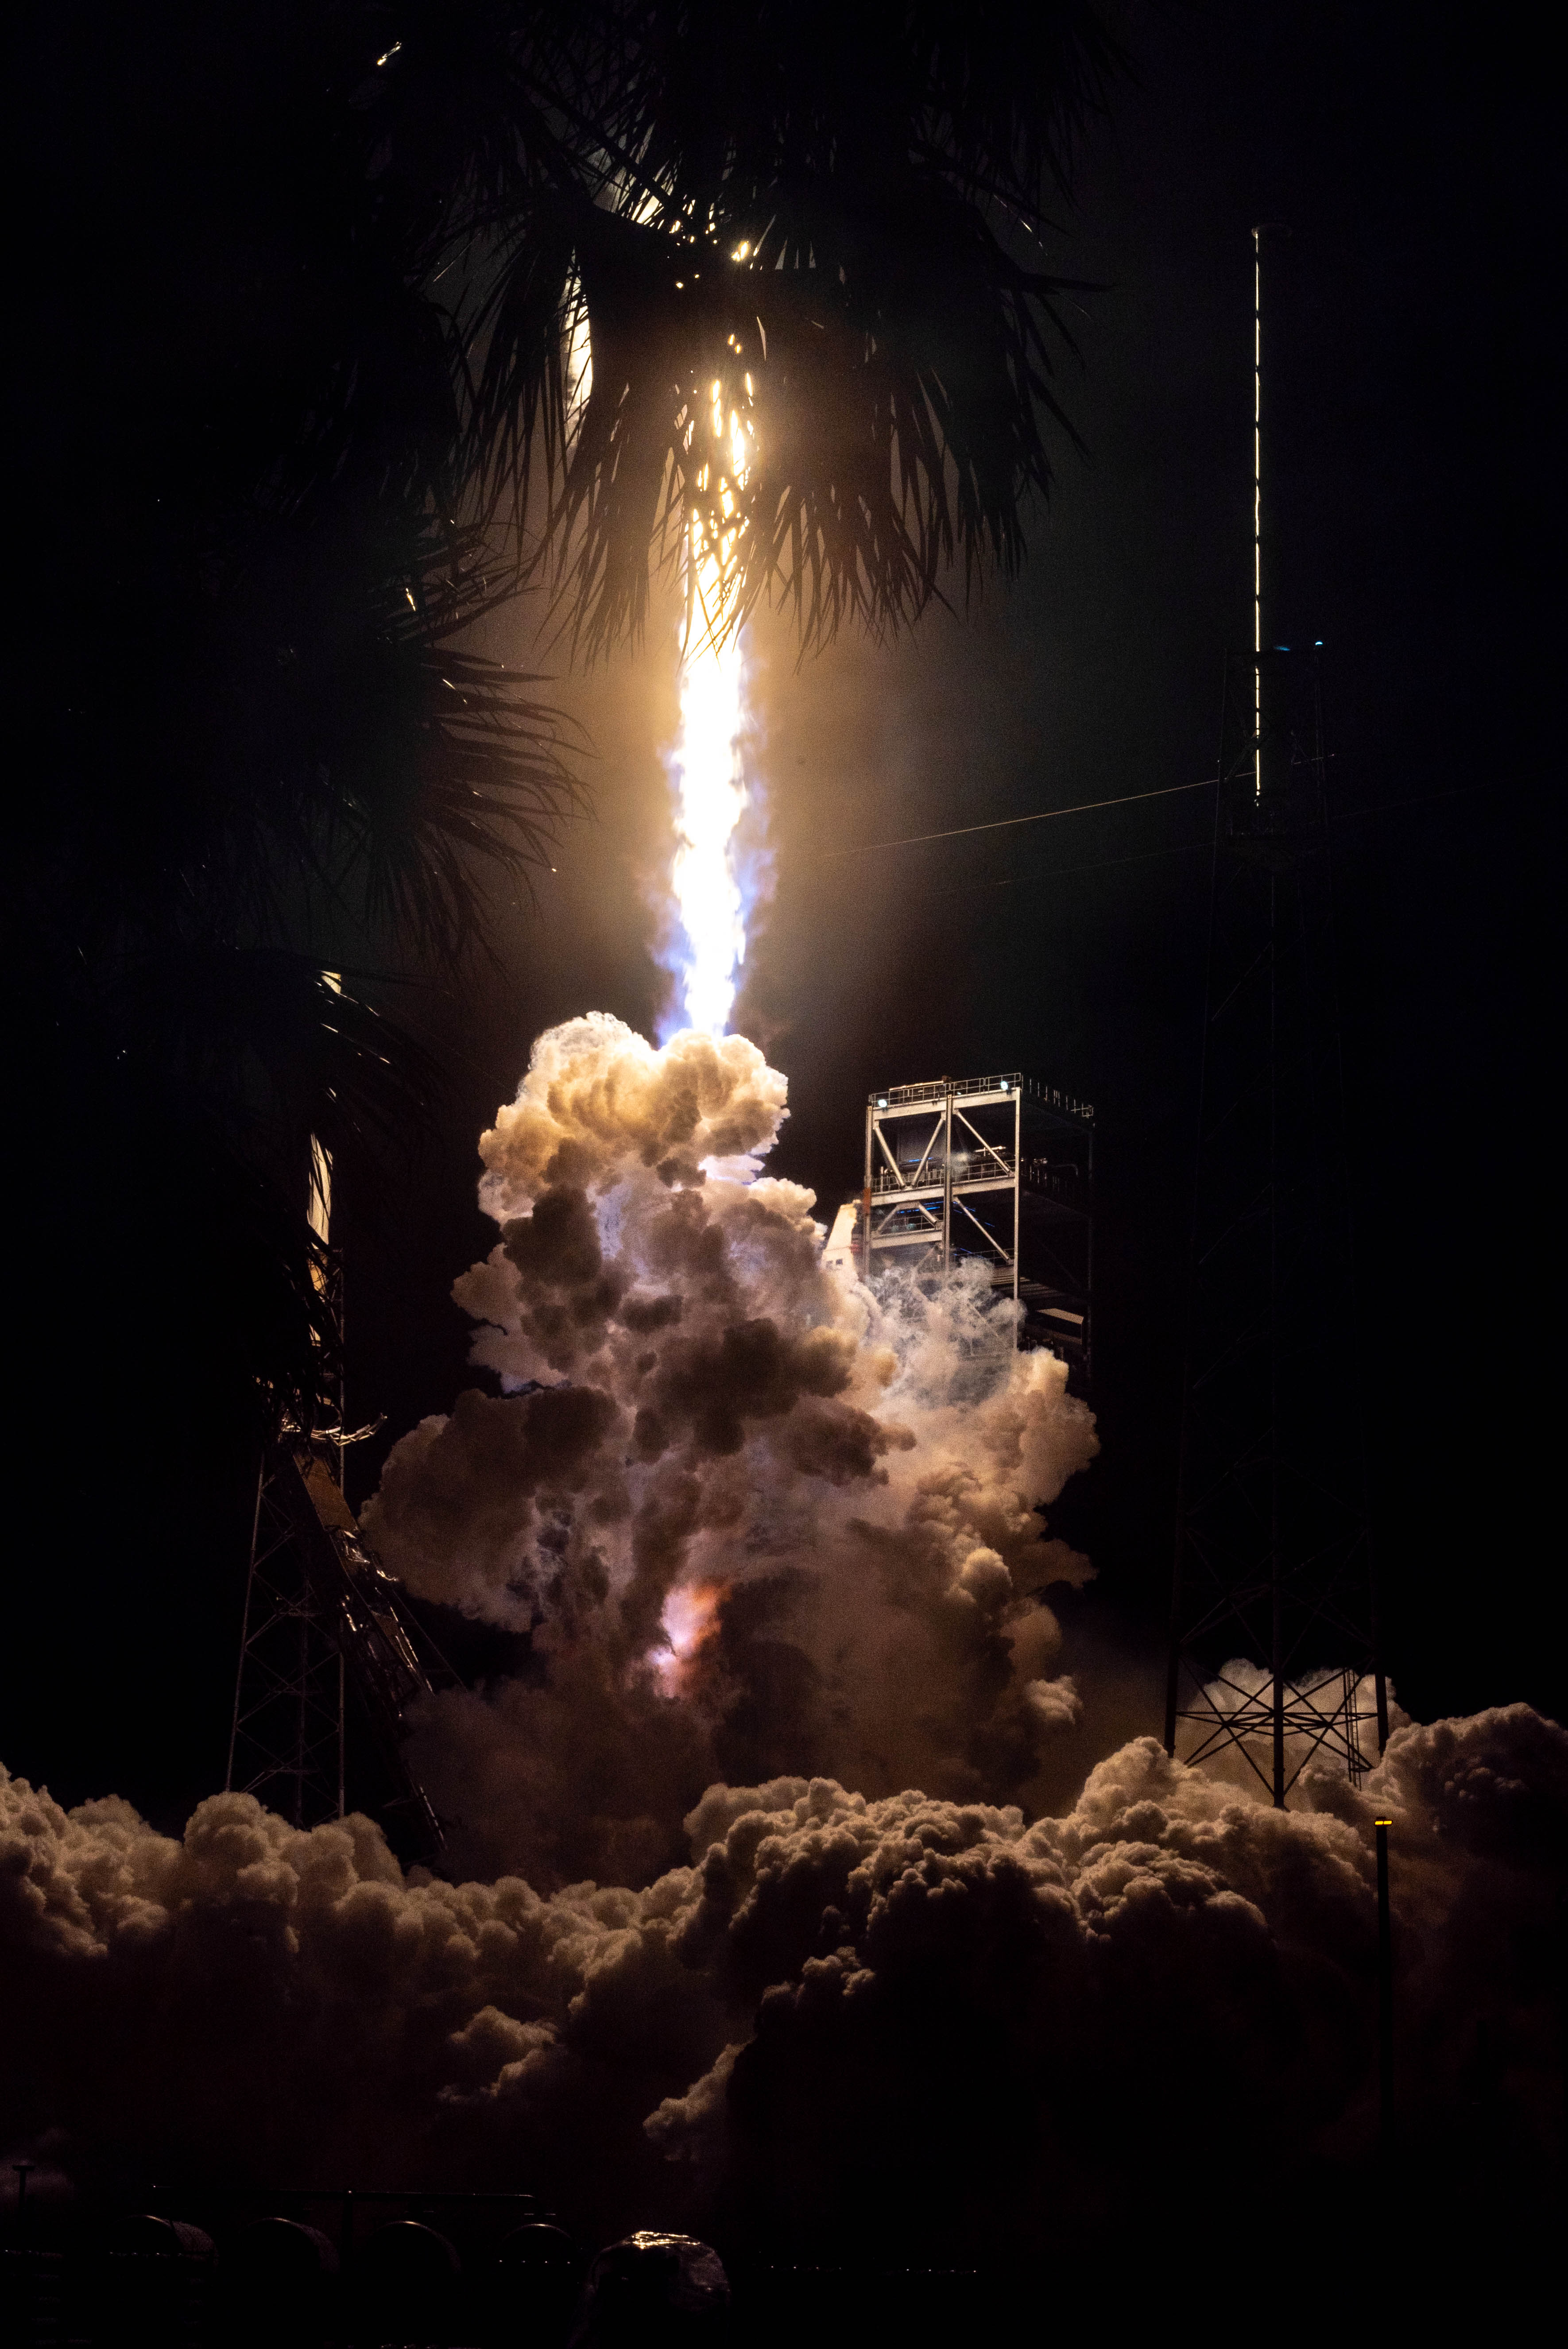

NASA’s PACE (Plankton, Aerosol, Cloud, ocean Ecosystem) spacecraft, atop a SpaceX Falcon 9 rocket, successfully lifts off from Space Launch Complex 40 at Cape Canaveral Space Force Station in Florida at 1:33 a.m. EST Thursday, Feb. 8. PACE is NASA’s newest earth-observing satellite that will help increase our understanding of Earth’s oceans, atmosphere, and climate by delivering hyperspectral observations of microscopic marine organisms called phytoplankton, as well new data on clouds and aerosols.

Credit: NASA / Denny Henry; Desiree Stover; Barbara Lambert; Katie Mellos; and Mike Guinto